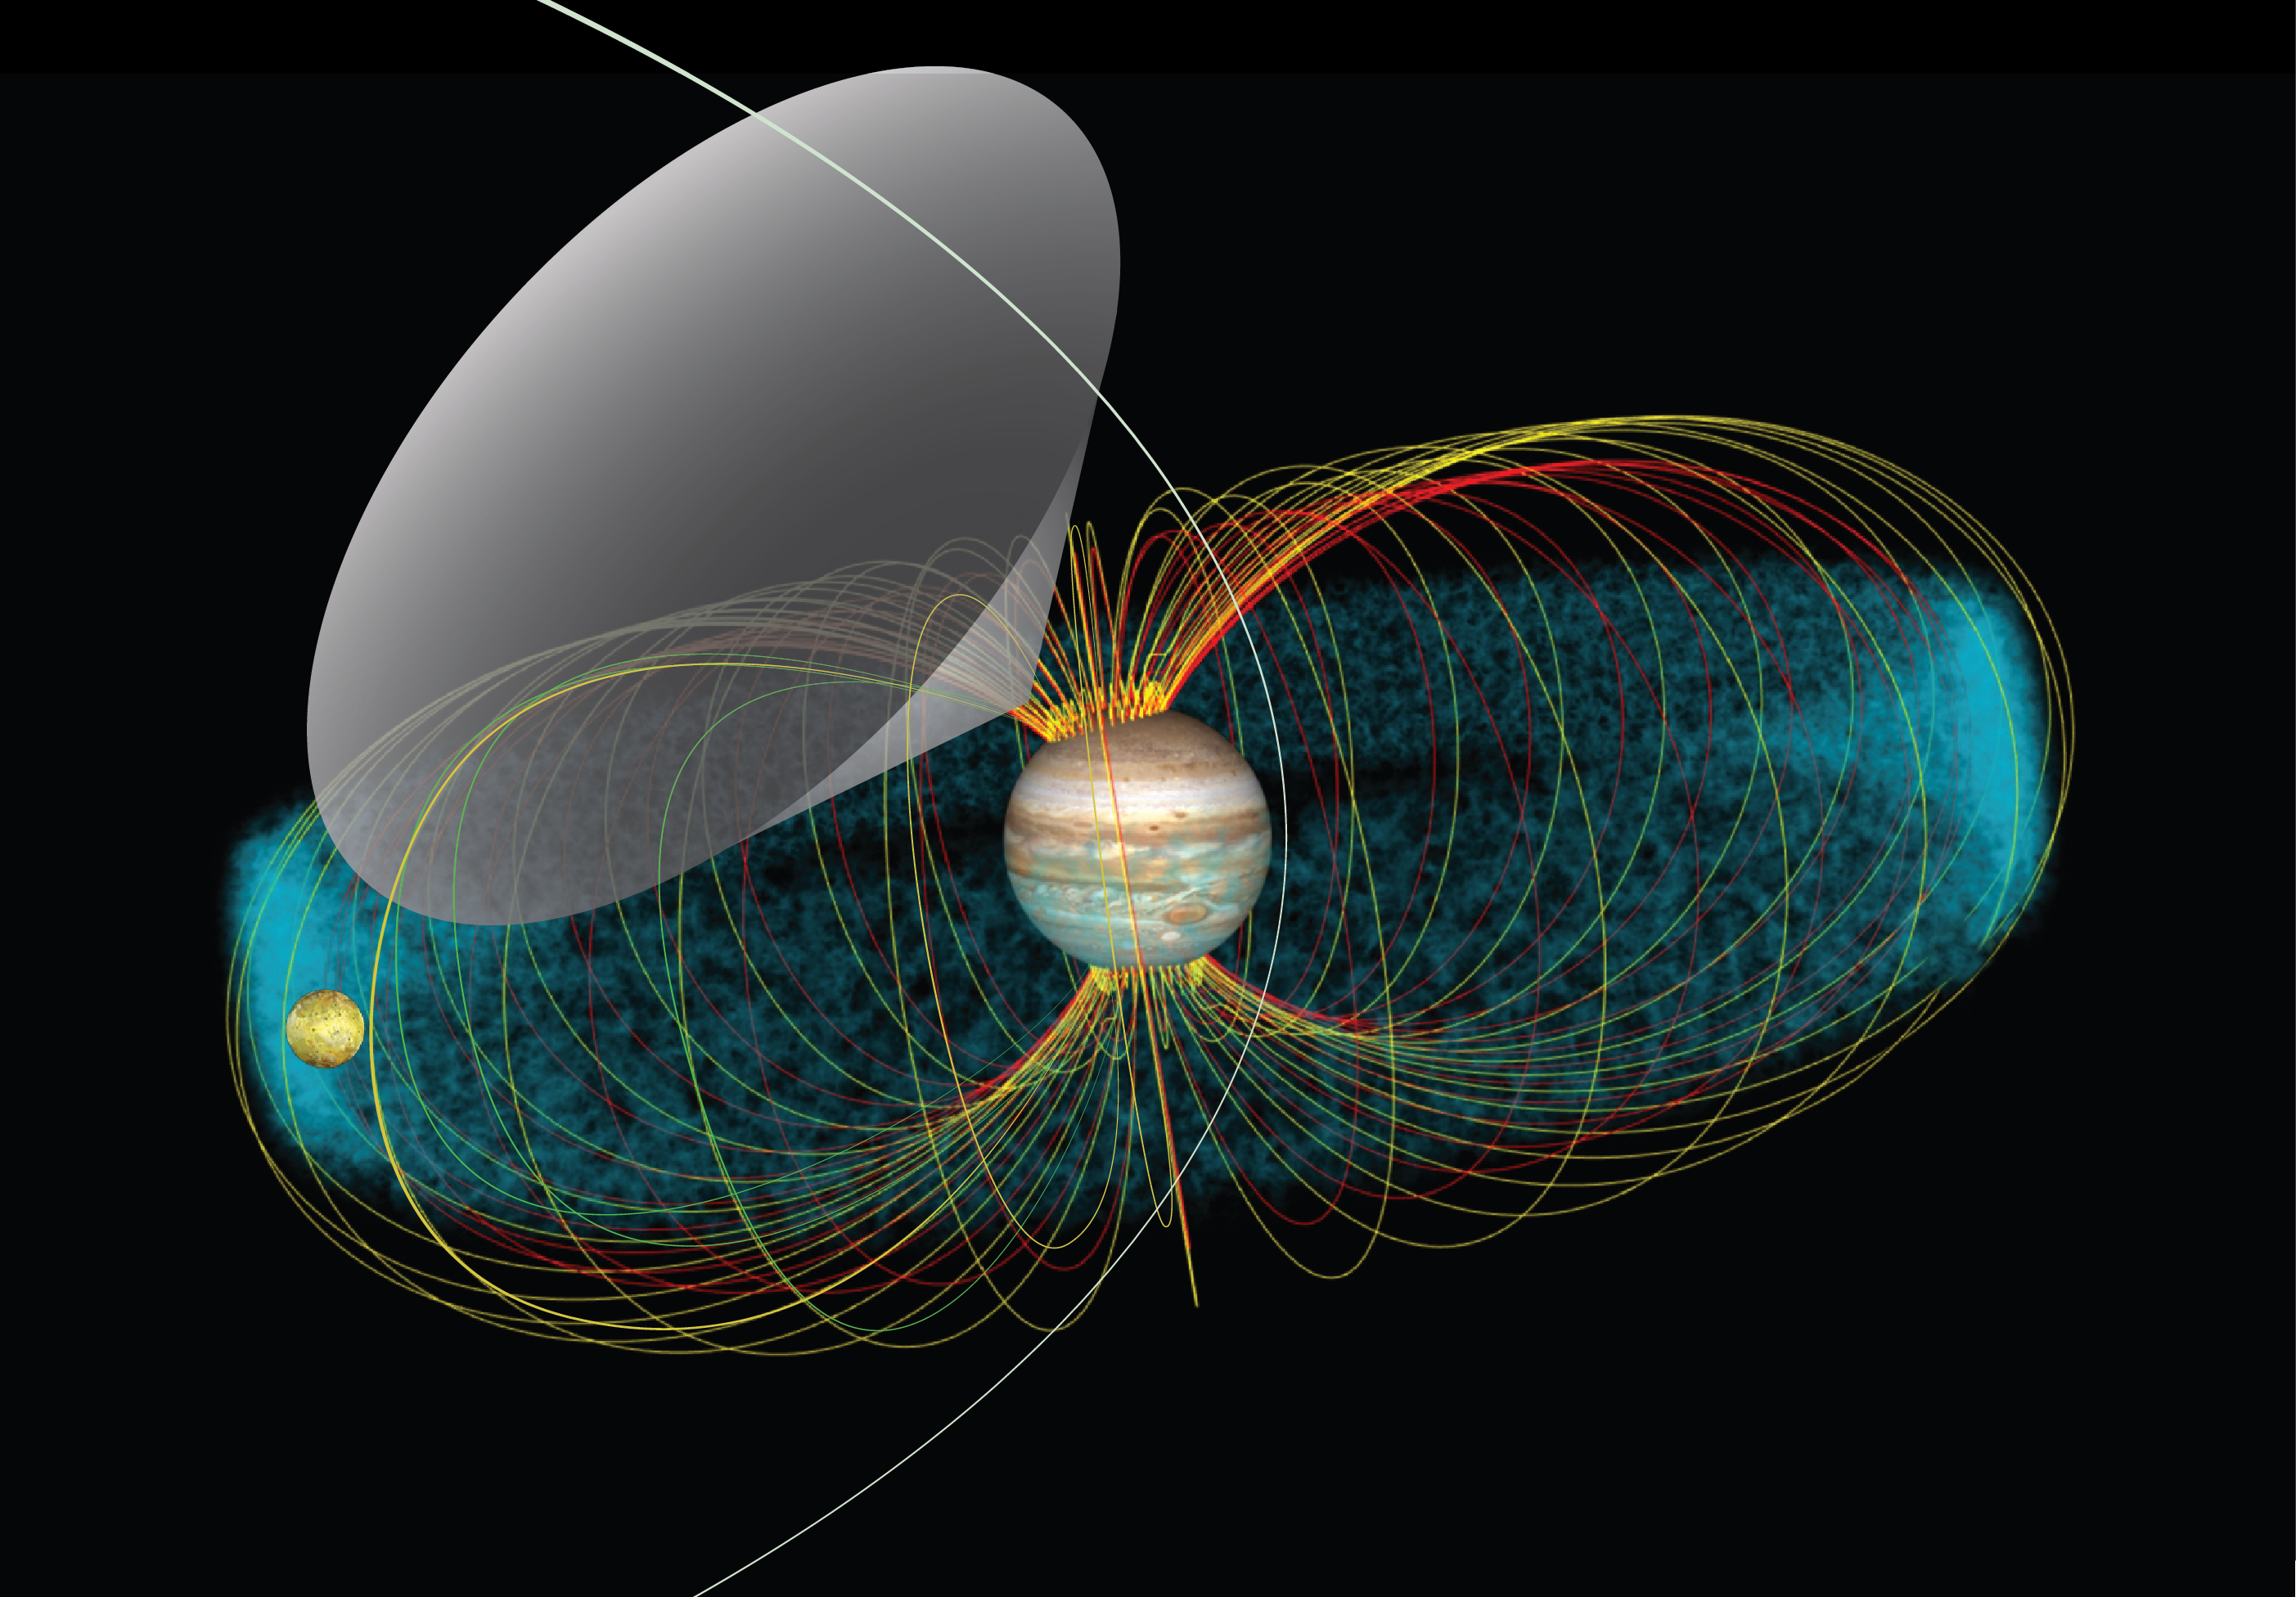

The Jupiter-Io System and Interaction (Illustration)

This is a representation of the Jupiter-Io system and interaction. The blue cloud is the Io plasma torus, which is a region of higher concentration of ions and electrons located at Io’s orbit. This conceptual image shows the radio emission pattern from Jupiter. The multicolored lines represent the magnetic field lines that link Io’s orbit with Jupiter’s atmosphere. The radio waves emerge from the source, located at the line of force in the magnetic field, and propagate along the walls of a hollow cone (gray area). Juno receives the signal only when Jupiter’s rotation sweeps that cone over the spacecraft, in the same way a lighthouse beacon shines briefly upon a ship at sea. Juno’s orbit is represented by the white line crossing the cone.

Credit: NASA/GSFC/Jay Friedlander